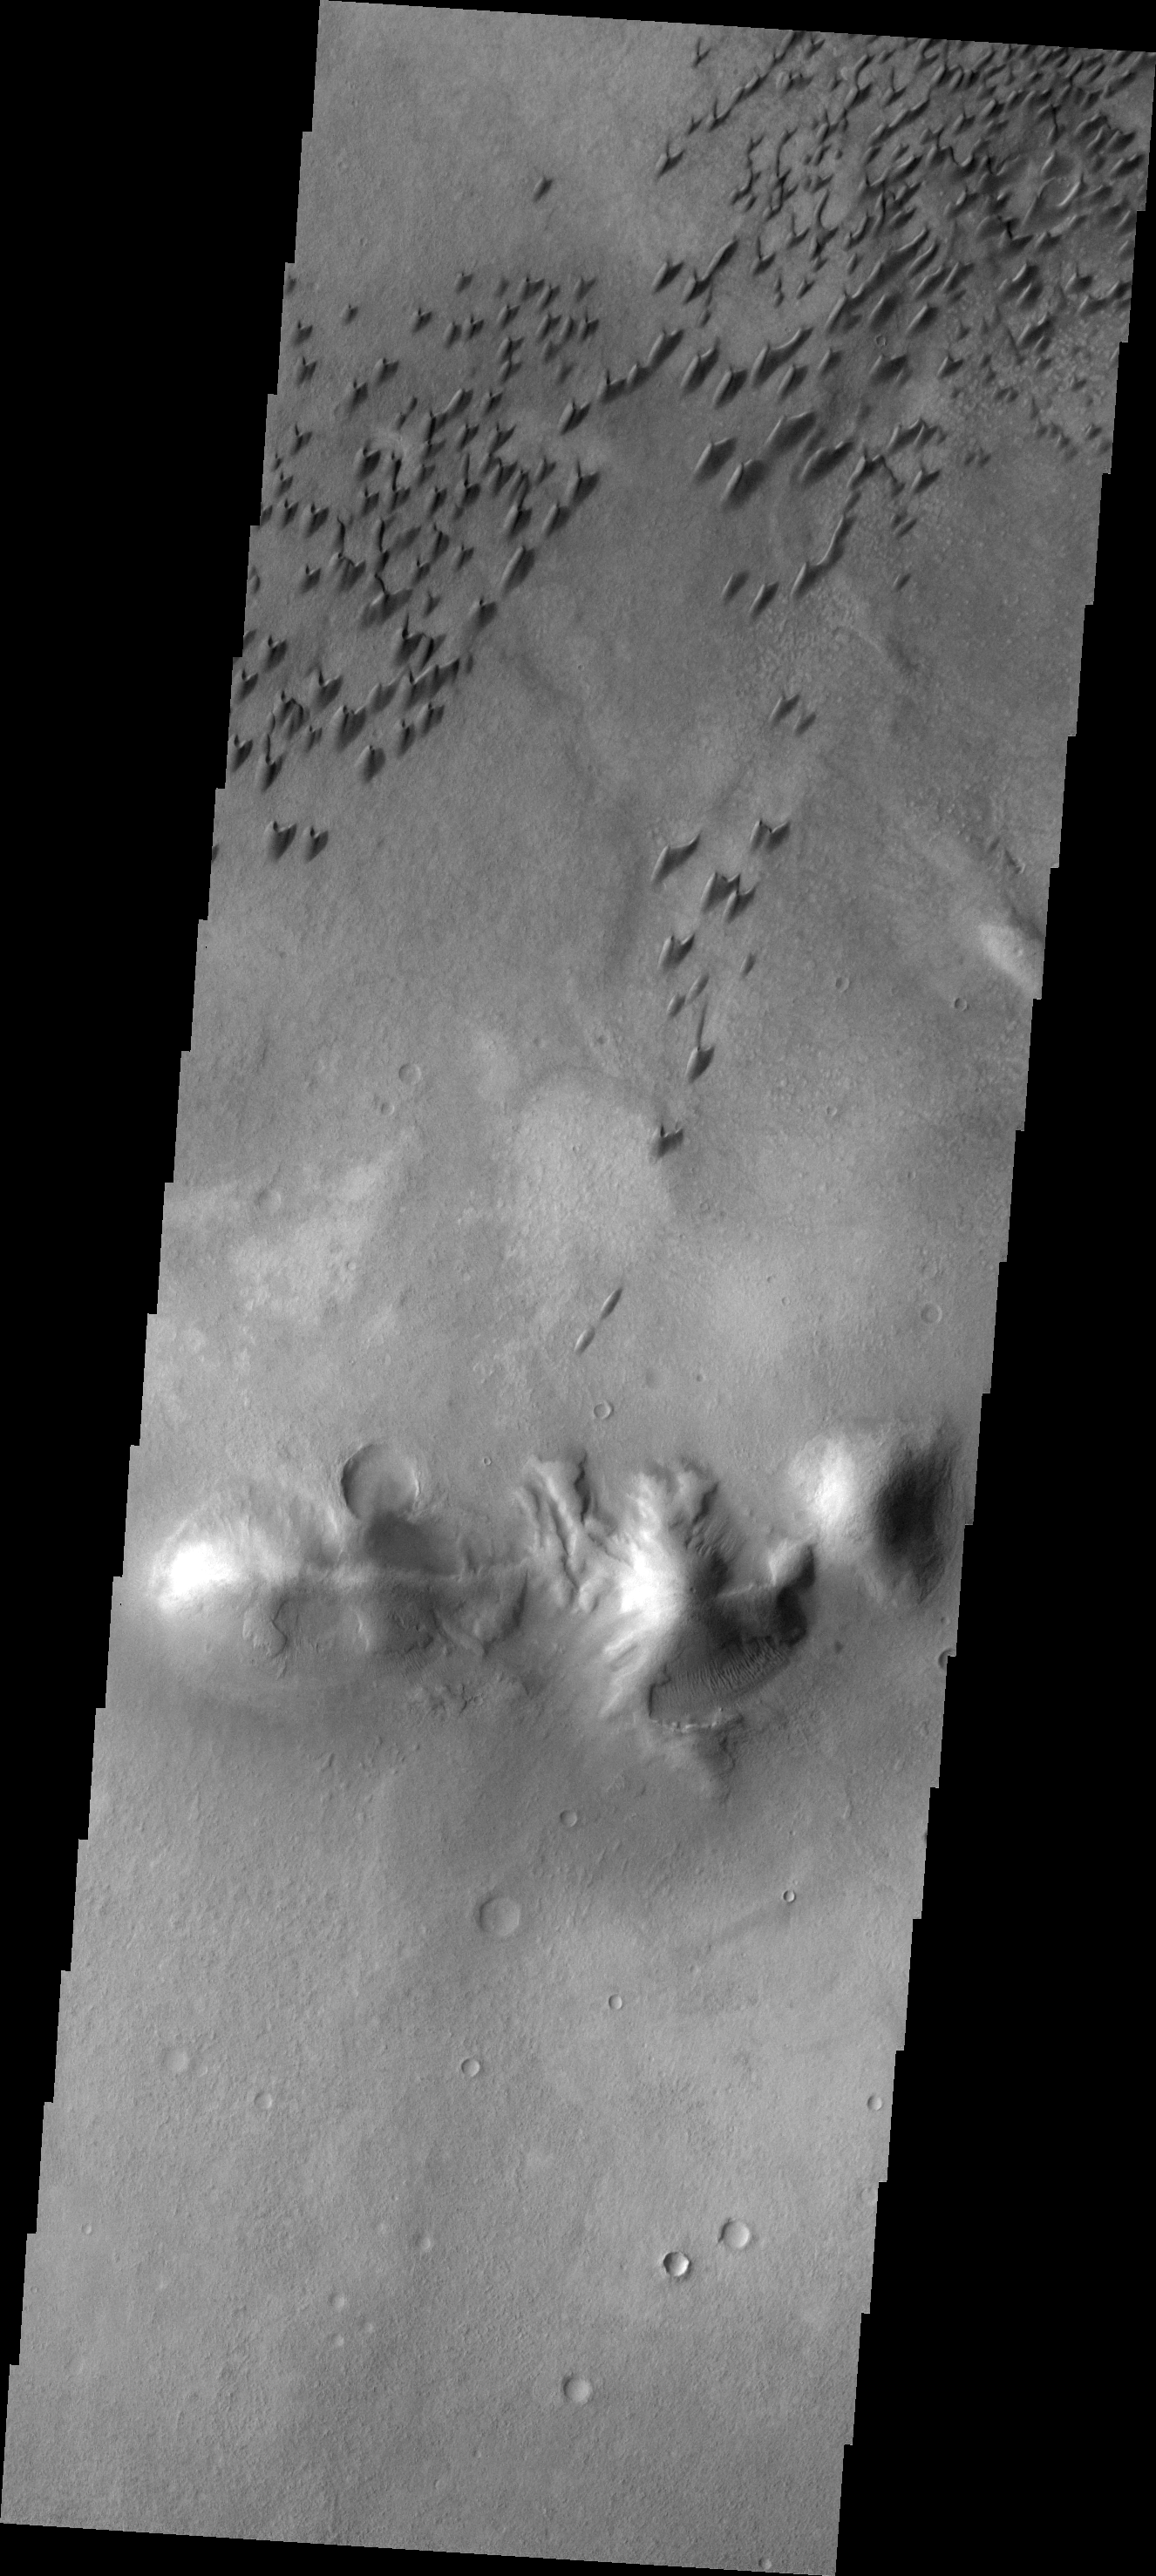

Arkhangelsky Dunes

These individual dunes form a dune field on the floor of Arkhangelsky Crater.

Image information: VIS instrument. Latitude -41.1N, Longitude 335.2E. 17 meter/pixel resolution.

Please see the THEMIS Data Citation Note for details on crediting THEMIS images.

Note: this THEMIS visual image has not been radiometrically nor geometrically calibrated for this preliminary release. An empirical correction has been performed to remove instrumental effects. A linear shift has been applied in the cross-track and down-track direction to approximate spacecraft and planetary motion. Fully calibrated and geometrically projected images will be released through the Planetary Data System in accordance with Project policies at a later time.

NASA’s Jet Propulsion Laboratory manages the 2001 Mars Odyssey mission for NASA’s Office of Space Science, Washington, D.C. The Thermal Emission Imaging System (THEMIS) was developed by Arizona State University, Tempe, in collaboration with Raytheon Santa Barbara Remote Sensing. The THEMIS investigation is led by Dr. Philip Christensen at Arizona State University. Lockheed Martin Astronautics, Denver, is the prime contractor for the Odyssey project, and developed and built the orbiter. Mission operations are conducted jointly from Lockheed Martin and from JPL, a division of the California Institute of Technology in Pasadena.

Credit: NASA/JPL/ASU